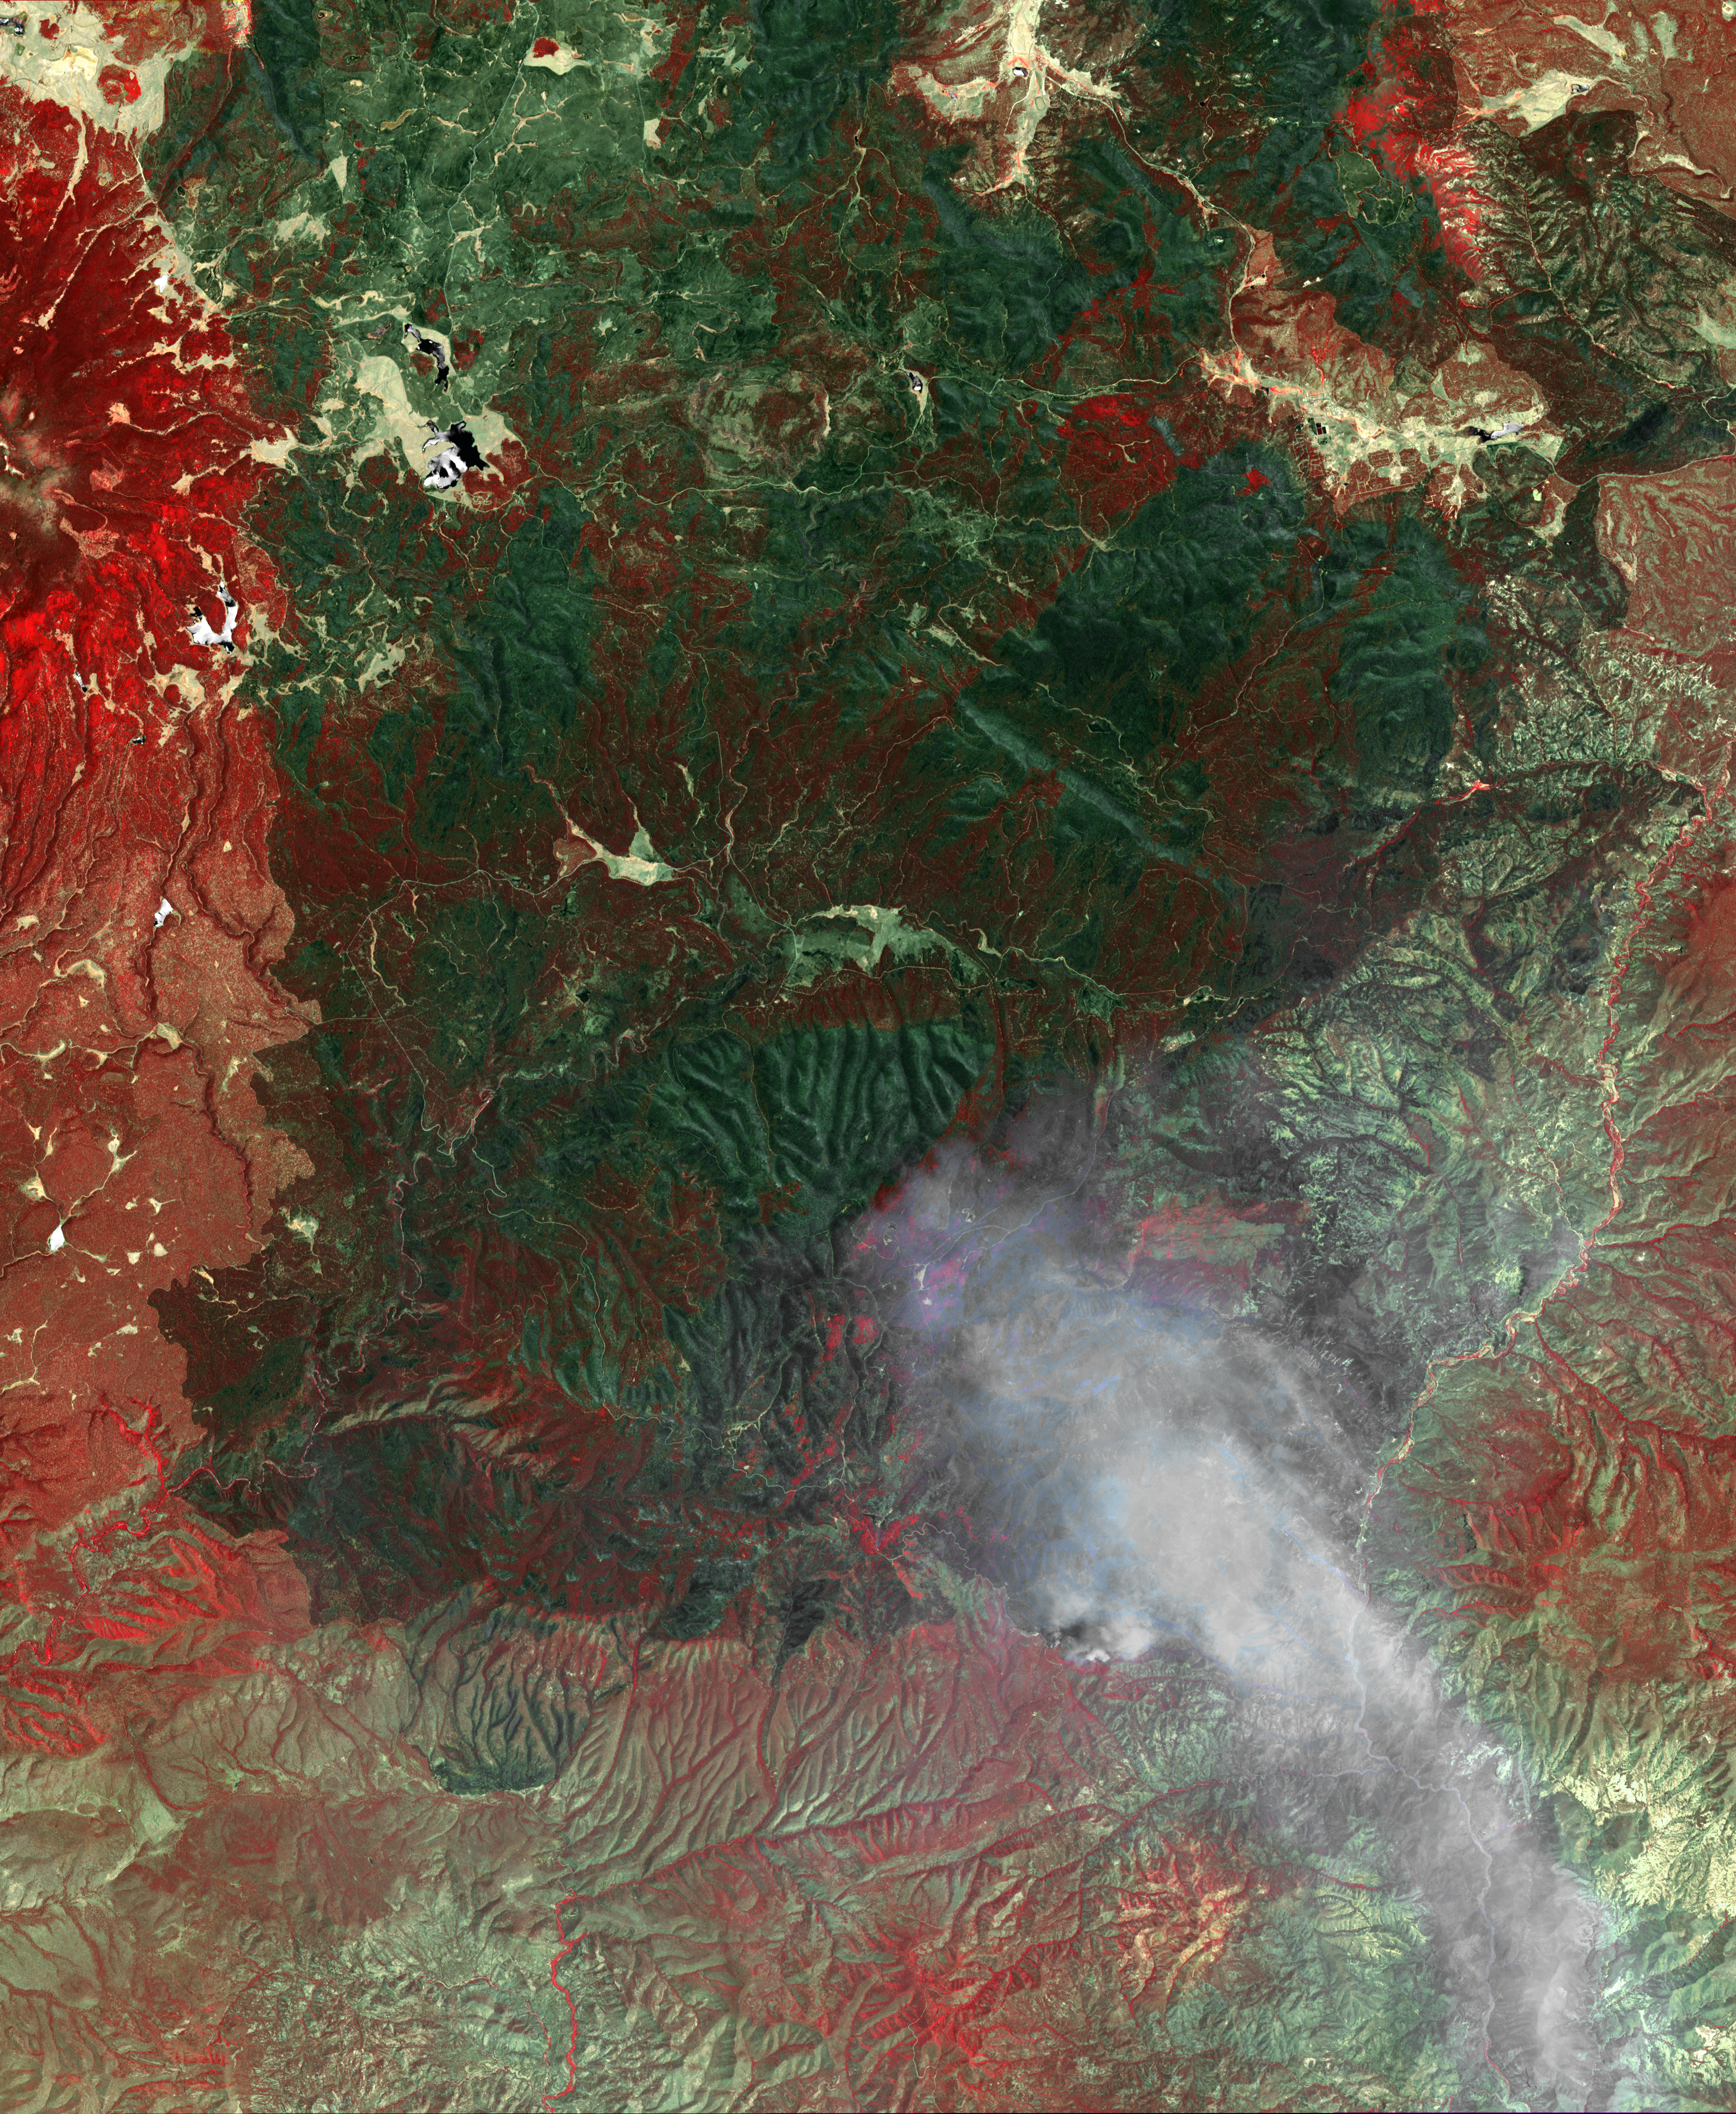

NASA Spacecraft Monitors Continuing Burn of Arizona’s Largest-Ever Wildfire

The Wallow fire is the largest fire ever to occur in Arizona. Started on May 29, 2011, the wildfire has consumed more than 527,000 acres (820 square miles) but has destroyed less than 40 structures. In this image from the Advanced Spaceborne Thermal Emission and Reflection Radiometer (ASTER) instrument on NASA’s Terra spacecraft, acquired June 21, vegetation appears in red, bare ground in shades of tan, burned areas in black and very-dark red; and smoke from the active fire front on the southeast side of the burned area appears gray. The image covers an area of 32.1 by 39.1 miles (51.8 by 63 kilometers), and is located at 33.6 degrees north latitude, 109.4 degrees west longitude.

With its 14 spectral bands from the visible to the thermal infrared wavelength region and its high spatial resolution of 15 to 90 meters (about 50 to 300 feet), ASTER images Earth to map and monitor the changing surface of our planet. ASTER is one of five Earth-observing instruments launched Dec. 18, 1999, on Terra. The instrument was built by Japan’s Ministry of Economy, Trade and Industry. A joint U.S./Japan science team is responsible for validation and calibration of the instrument and data products.

The broad spectral coverage and high spectral resolution of ASTER provides scientists in numerous disciplines with critical information for surface mapping and monitoring of dynamic conditions and temporal change. Example applications are: monitoring glacial advances and retreats; monitoring potentially active volcanoes; identifying crop stress; determining cloud morphology and physical properties; wetlands evaluation; thermal pollution monitoring; coral reef degradation; surface temperature mapping of soils and geology; and measuring surface heat balance.

The U.S. science team is located at NASA’s Jet Propulsion Laboratory, Pasadena, Calif. The Terra mission is part of NASA’s Science Mission Directorate, Washington, D.C.

Credit: NASA/GSFC/METI/ERSDAC/JAROS, and U.S./Japan ASTER Science Team